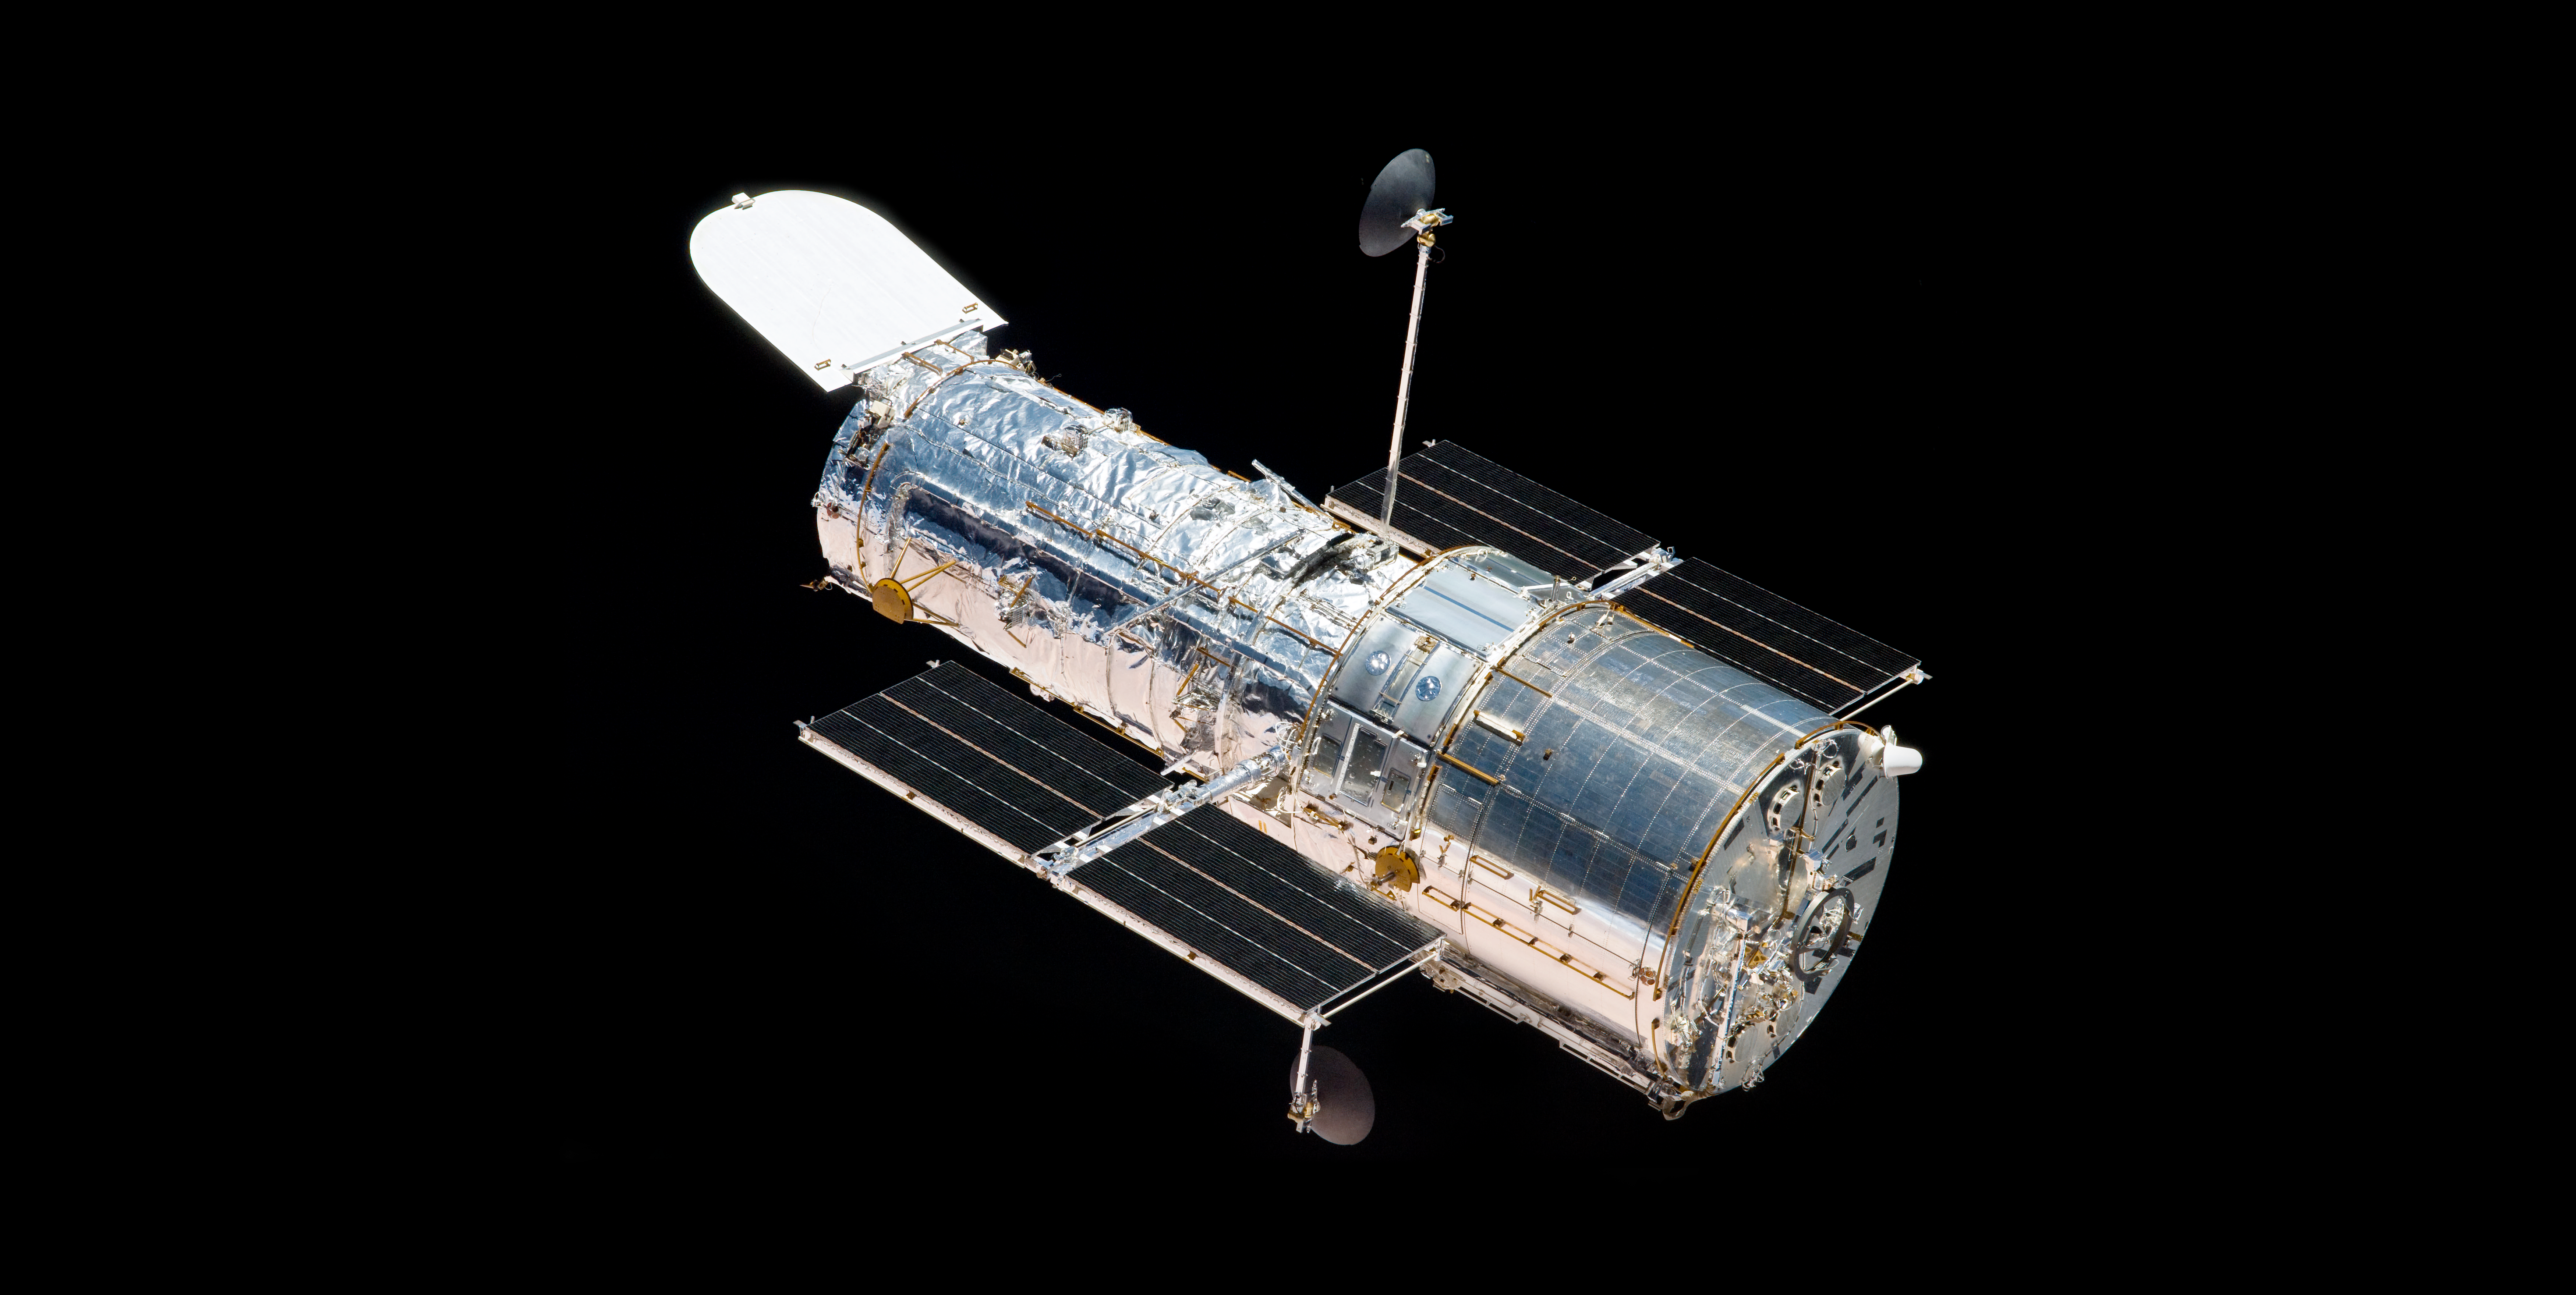

Bidding Hubble Farewell After Servicing Mission 4 (2009)

The Hubble Space Telescope floats against the background of space as it is released by the Space Shuttle Atlantis after Servicing Mission 4 (SM4, STS-125) on May 19, 2009, 7:57 a.m. (CDT). The shuttle and telescope had been linked for the better part of a week while astronauts conducted five spacewalks. The mission is expected to be the last astronaut visit to the telescope.

Credit: NASA